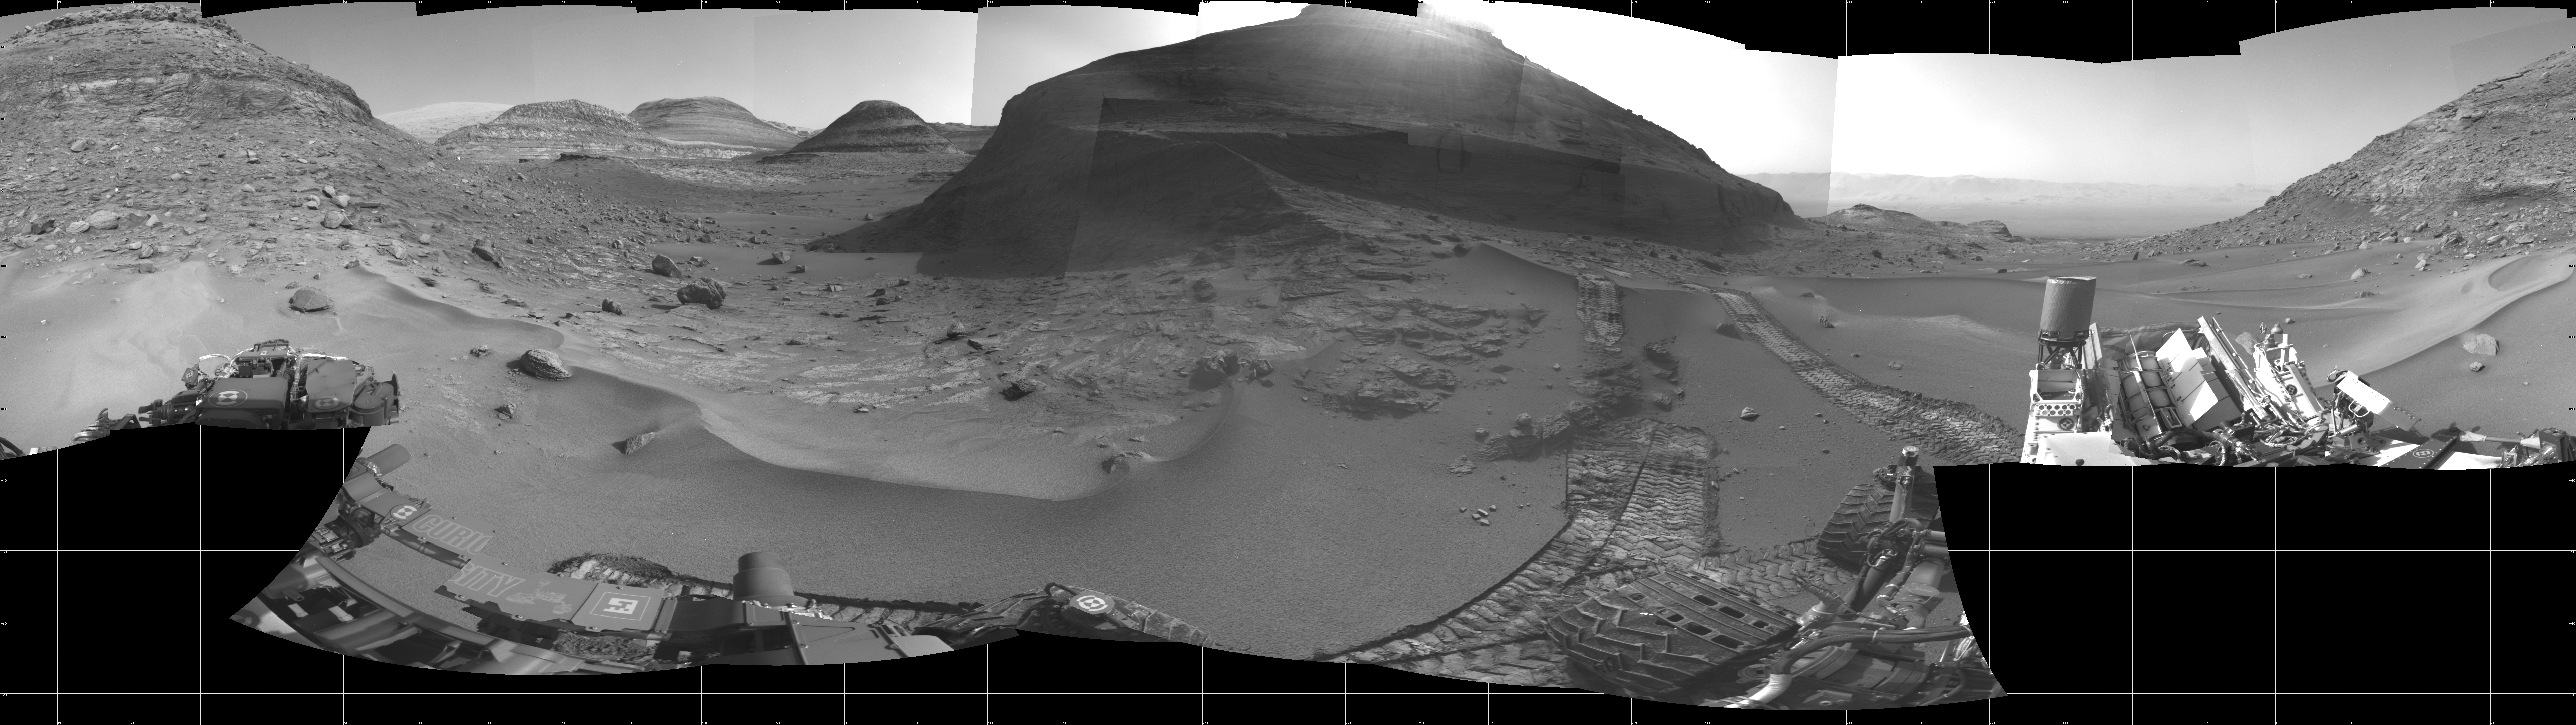

Curiosity’s Navcams View Paraitepuy Pass

NASA’s Curiosity Mars rover used its navigation cameras, or Navcams, to capture this panorama of the narrow “Paraitepuy Pass” on Aug. 11, 2022, the 3,560th Martian day, or sol, of the mission. The pass, with hills in the distance, can be seen on the left side of the scene. The hill in the center of this scene is “Bolívar”; “Deepdale” is on the far left of the scene. The crater floor is visible in the background of the right side of the panorama.

Curiosity was built by NASA’s Jet Propulsion Laboratory, which is managed by Caltech in Pasadena, California. JPL leads the mission on behalf of NASA’s Science Mission Directorate in Washington.

Credit: NASA/JPL-Caltech